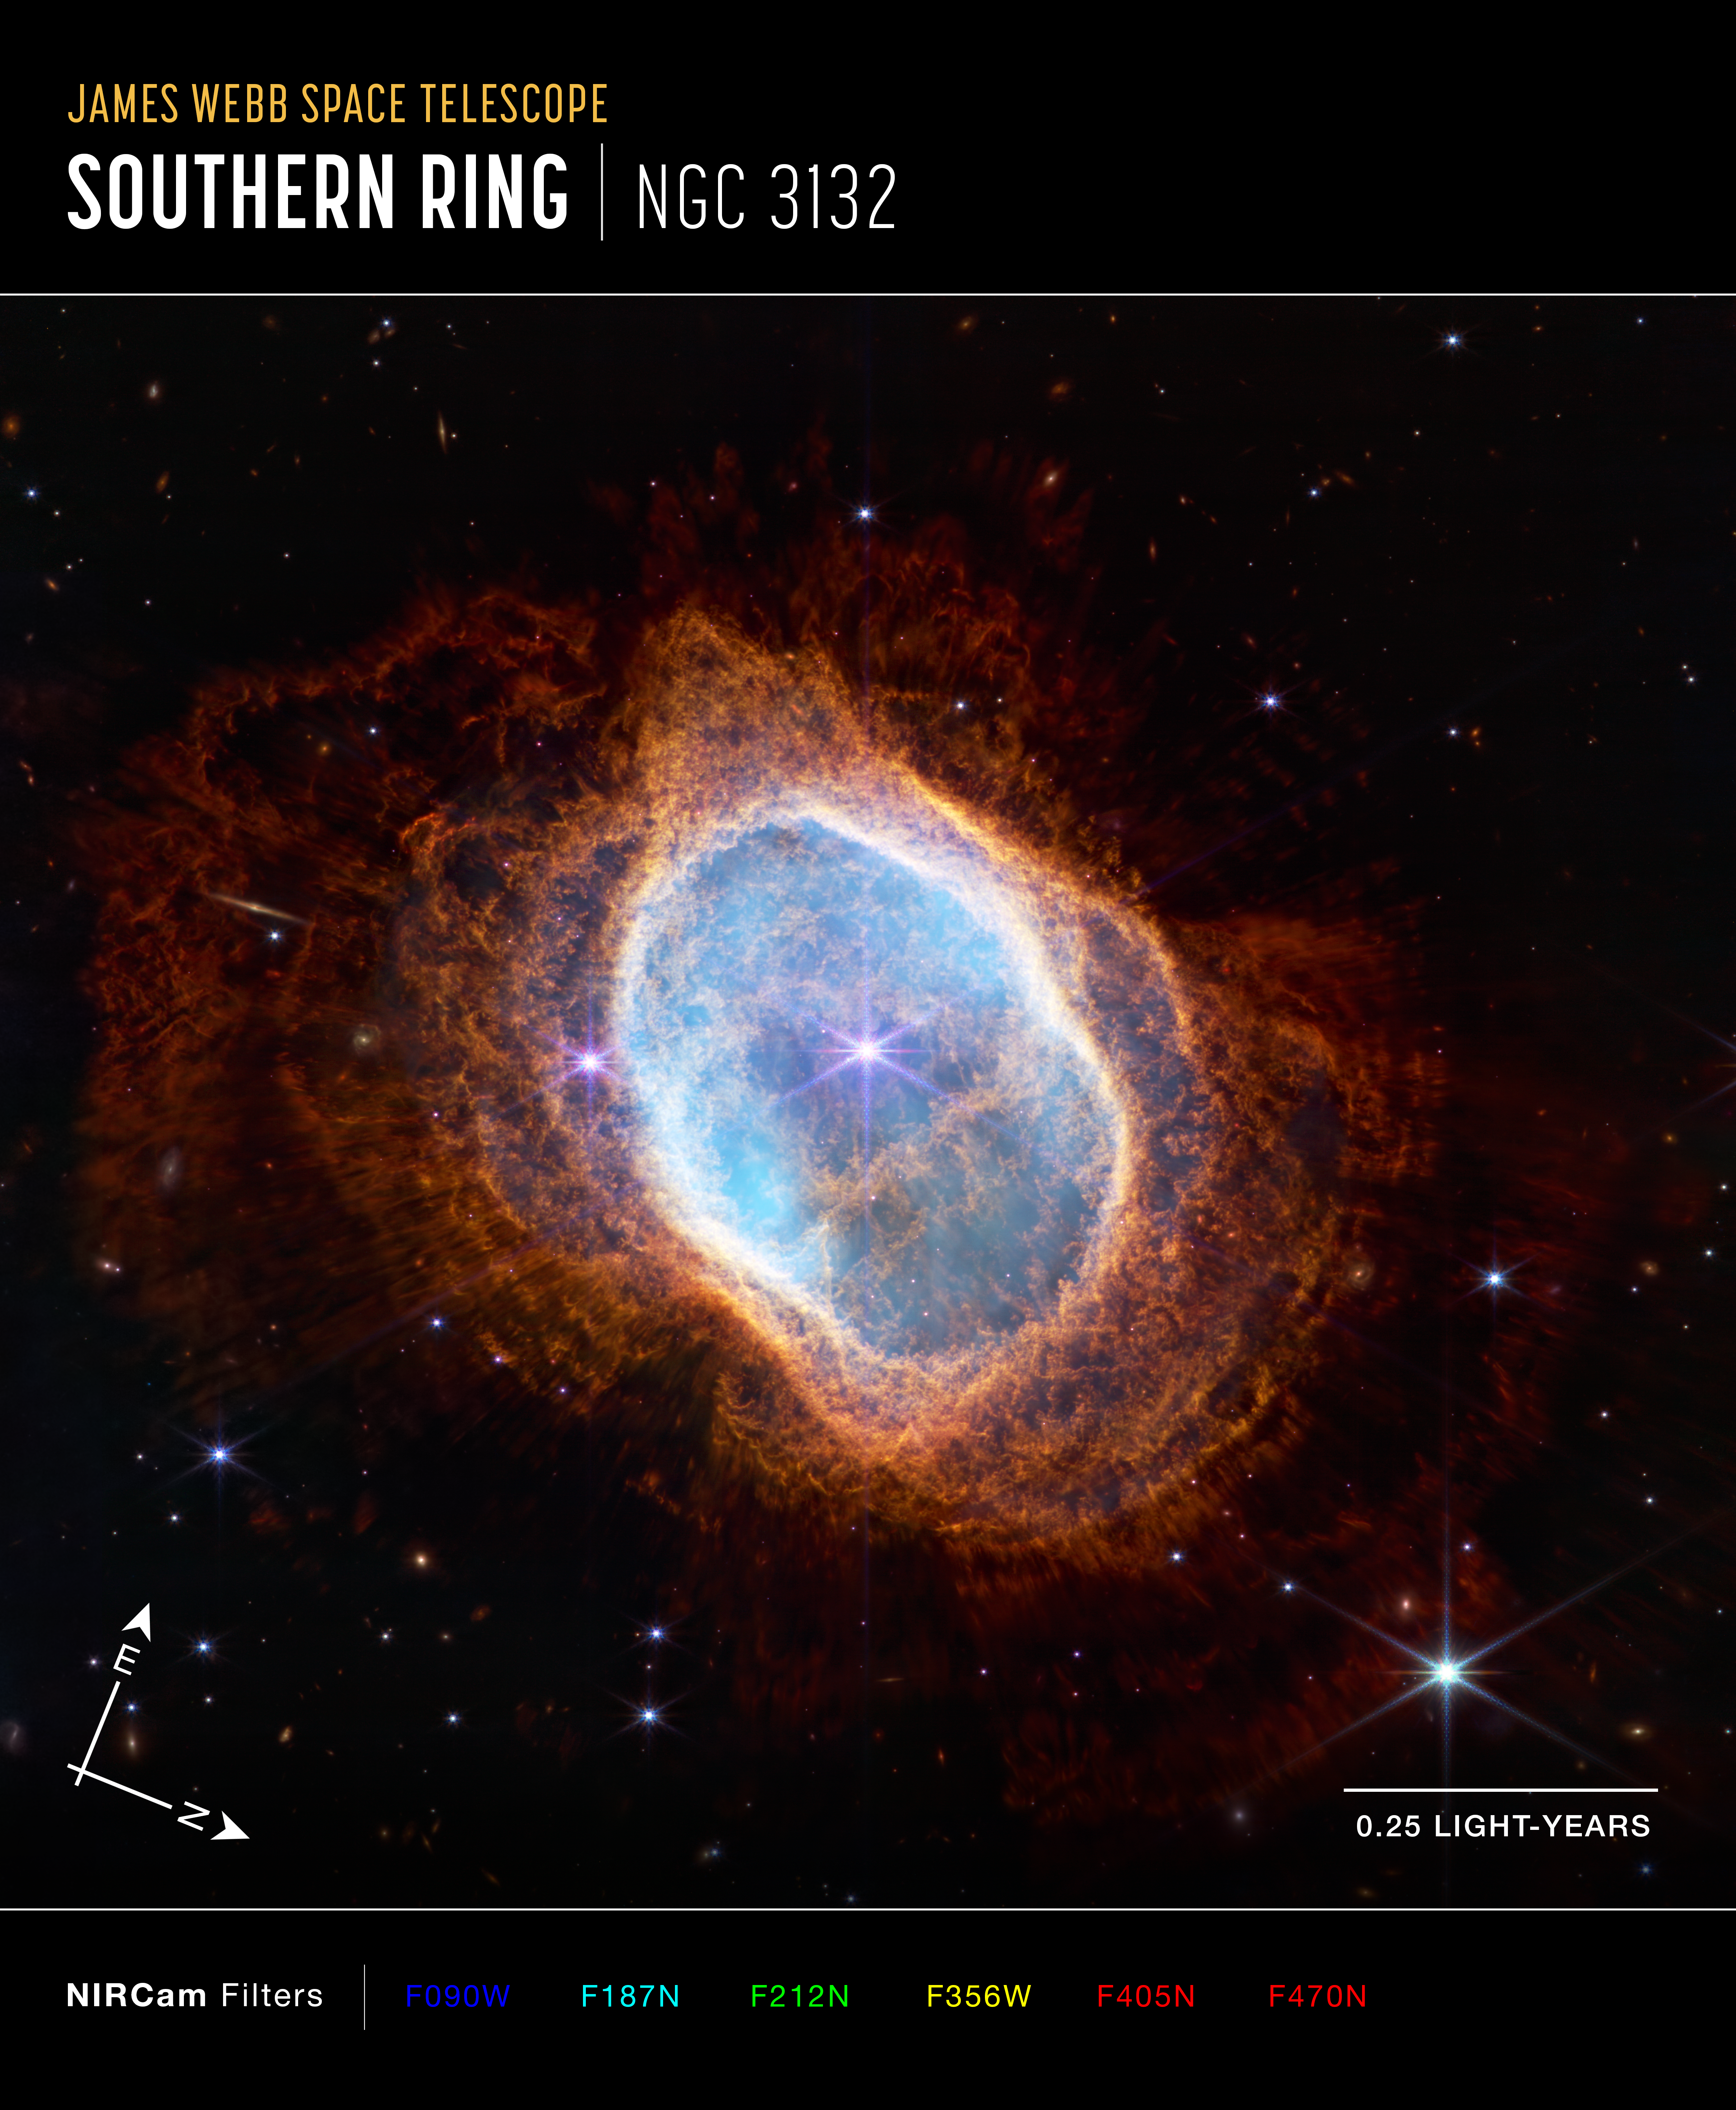

Southern Ring Nebula (NIRCam Compass Image)

This image of the Southern Ring Nebula (NGC 3132), captured by Webb’s Near-Infrared Camera (NIRCam), shows compass arrows, scale bar, and color key for reference.

The north and east compass arrows show the orientation of the image on the sky. Note that the relationship between north and east on the sky (as seen from below) is flipped relative to direction arrows on a map of the ground (as seen from above).

The scale bar is labeled in light-years, which is the distance that light travels in one Earth-year. (It takes 0.25 years for light to travel a distance equal to the length of the scale bar.) One light-year is equal to about 5.88 trillion miles or 9.46 trillion kilometers. The field of view shown in this image is approximately 1.4 light-years across.

This image shows invisible near-infrared wavelengths of light that have been translated into visible-light colors. The color key shows which NIRCam filters were used when collecting the light. The color of each filter name is the visible light color used to represent the infrared light that passes through that filter.

Read the full image caption.

Credit: Image: NASA, ESA, CSA, STScI